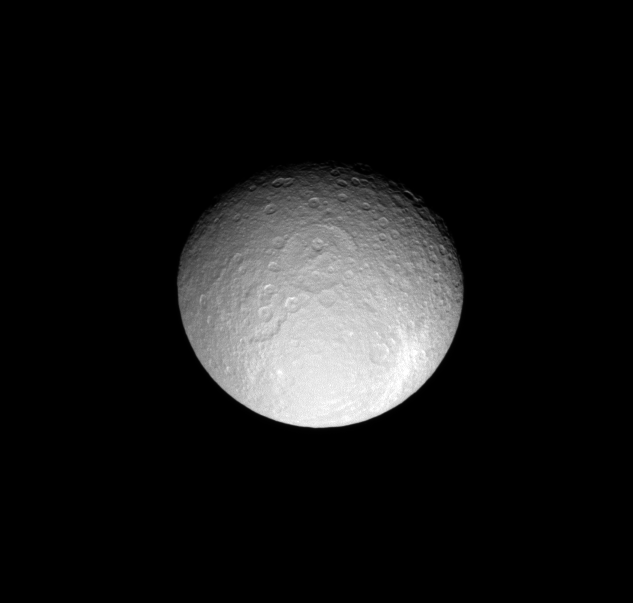

Crater Comparison

This view of Saturn’s moon Rhea includes two large and ancient impact basins and a more recent, bright ray crater.

The large basin above center is named Tirawa. This feature (and the similar-sized crater to its left) is overprinted by many other craters, meaning it is an extremely old feature that has collected other impacts over the eons.

For a high-resolution view of the bright ray crater, see PIA07764.

This bright ray crater appears to be a younger feature, as it possesses crisp edges, is not heavily overprinted by other craters, and the blanket of bright, fresh material thrown out by the impact is still visible.

Lit terrain seen here is on the moon’s anti-Saturn side. North on Rhea (1,528 kilometers, or 949 miles across) is toward the top of the image. The image was taken in visible light with the Cassini spacecraft narrow-angle camera on May 13, 2008. The view was obtained at a distance of approximately 889,000 kilometers (552,000 miles) from Rhea and at a Sun-Rhea-spacecraft, or phase, angle of 31 degrees. Image scale is 5 kilometers (3 miles) per pixel.

The Cassini-Huygens mission is a cooperative project of NASA, the European Space Agency and the Italian Space Agency. The Jet Propulsion Laboratory, a division of the California Institute of Technology in Pasadena, manages the mission for NASA’s Science Mission Directorate, Washington, D.C. The Cassini orbiter and its two onboard cameras were designed, developed and assembled at JPL. The imaging operations center is based at the Space Science Institute in Boulder, Colo.

Credit: NASA/JPL/Space Science Institute